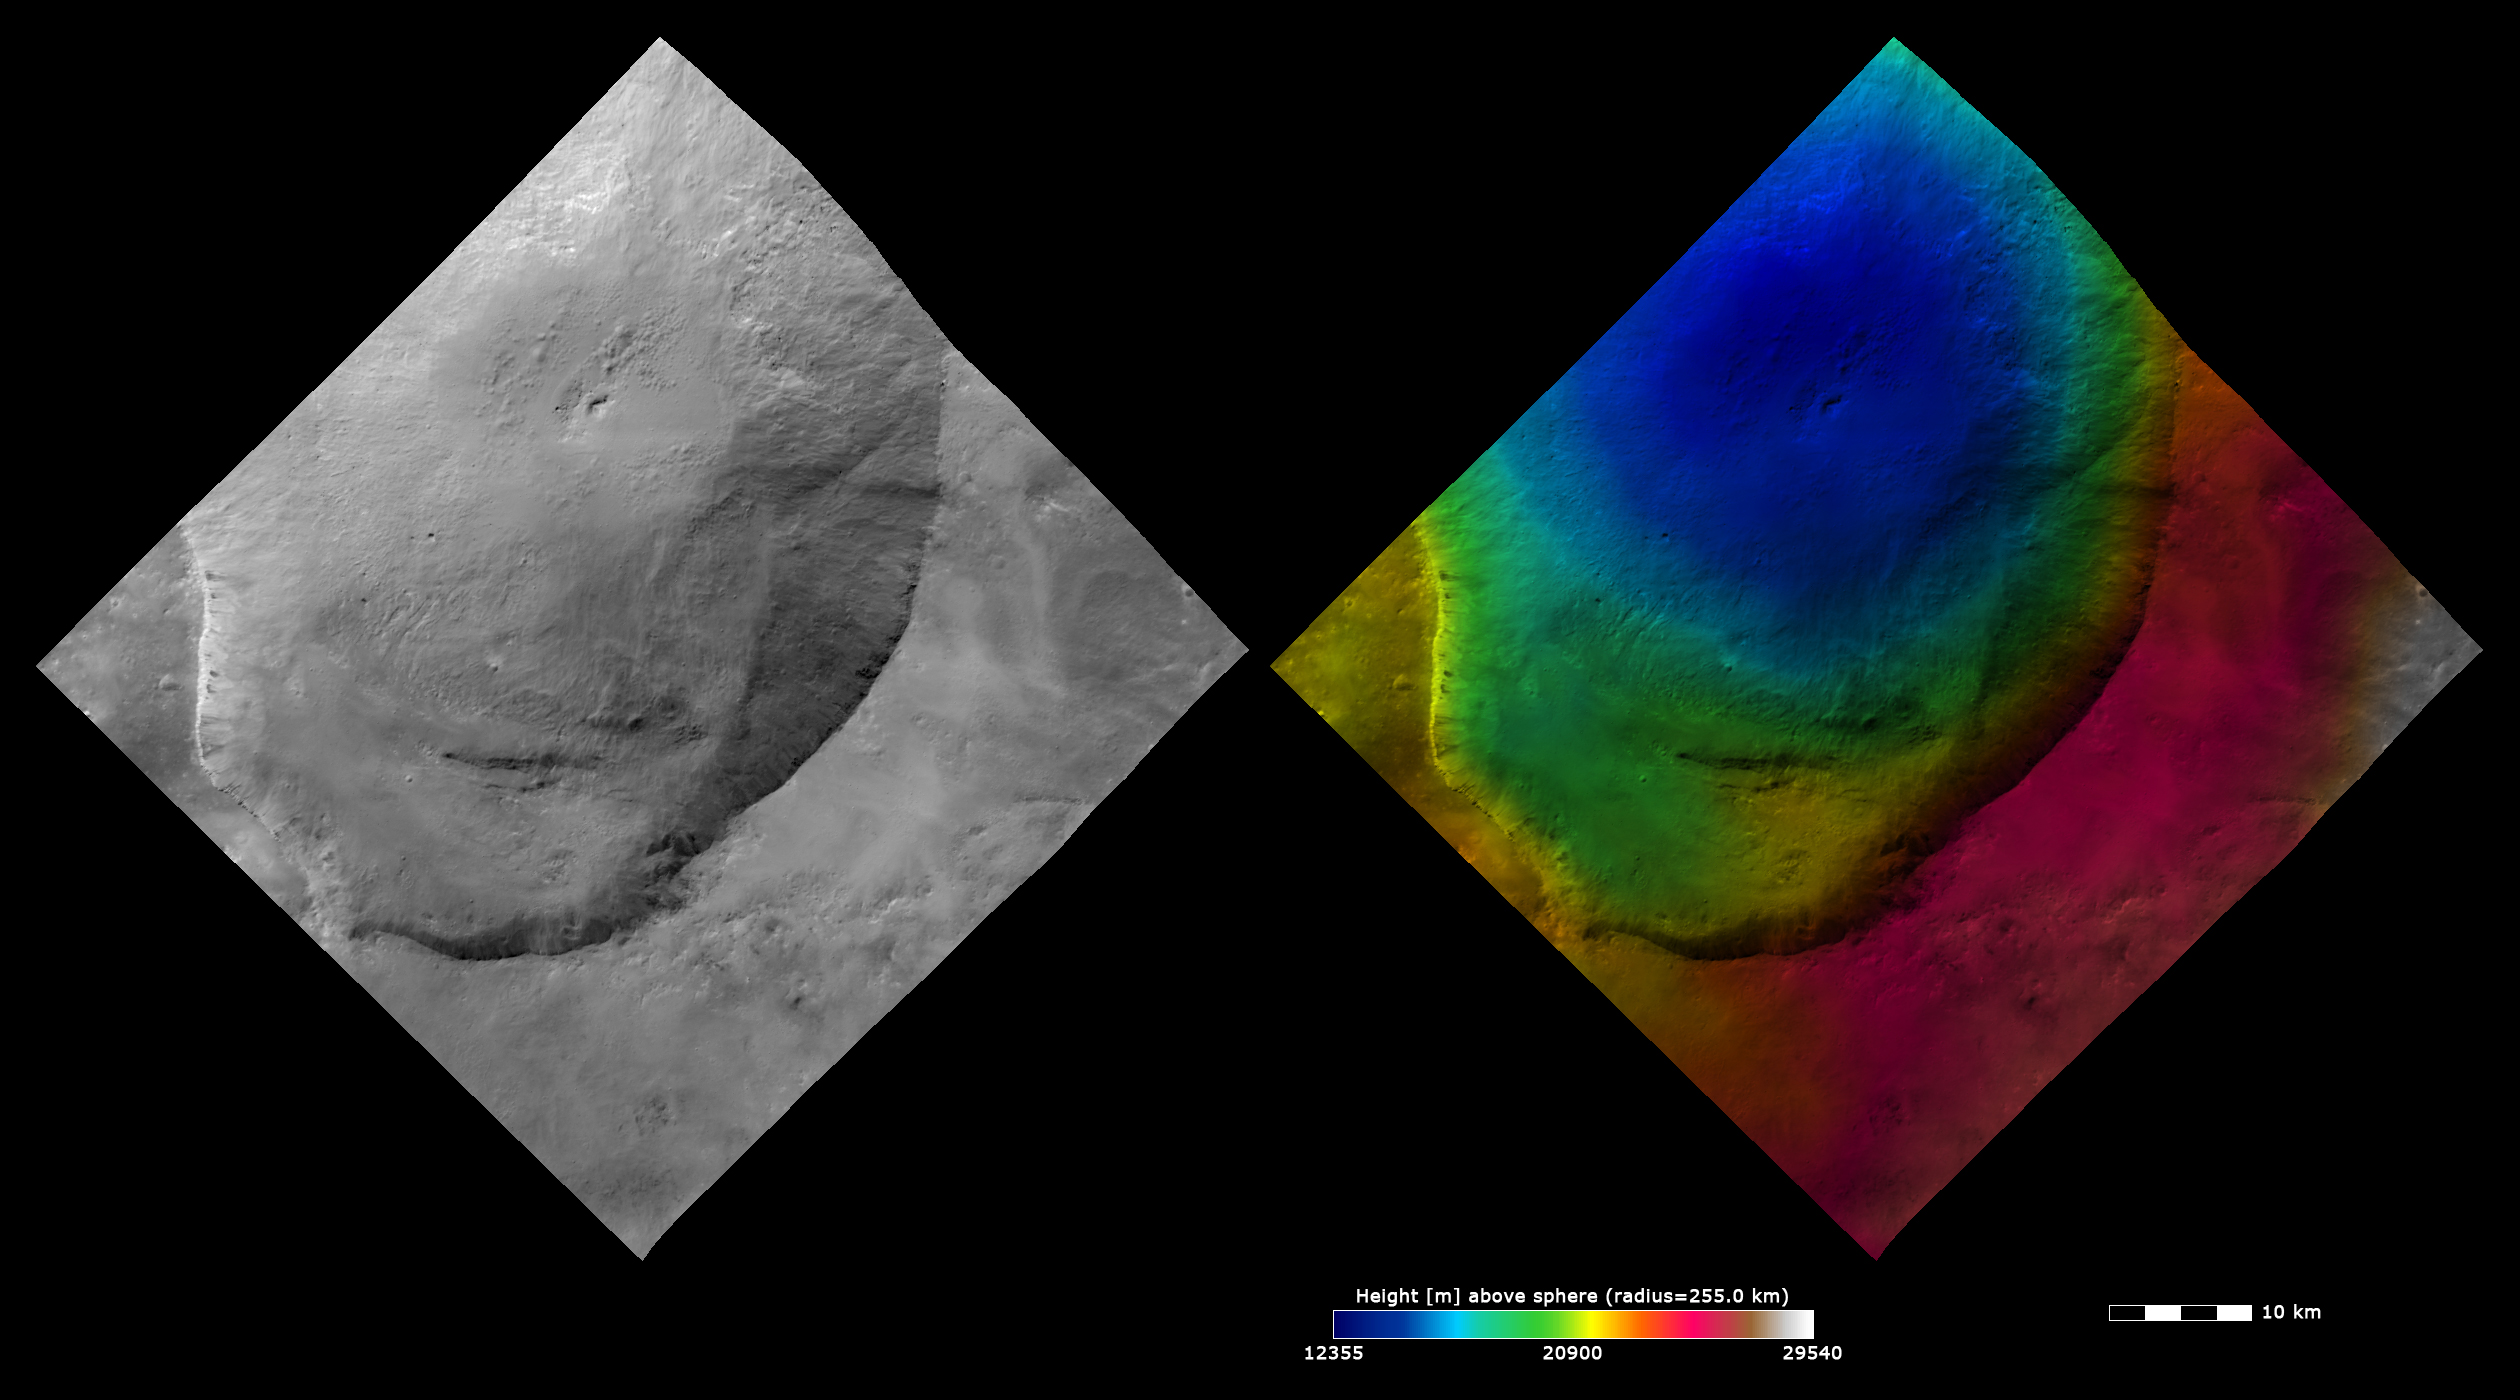

Topography and Albedo Image of Marcia Crater

These Dawn FC (framing camera) images show Marcia crater, after which Marcia quadrangle is named. Marcia crater is the largest and southernmost of the three Vestan craters nicknamed the ‘Snowman.’ The left image is an albedo image, which is taken directly through the clear filter of the FC. Such an image shows the albedo (e.g. brightness/darkness) of the surface. The right image uses the same albedo image as its base but then a color-coded height representation of the topography is overlain onto it. The topography is calculated from a set of images that were observed from different viewing directions, allowing stereo reconstruction. The various colors correspond to the height of the area. The white and red areas on the right of the image are the highest areas and the blue area in the center of Marcia crater is the lowest area. Marcia crater is a fresh crater with an irregularly shaped rim, which is clear in both the albedo and color-coded height images. Dark material cropping out of the rim and slumping into the center of Marcia crater is visible in the albedo image. The right side of Marcia crater has a reasonably steep slope, which is clear in the color-coded height image as the relatively rapid change in colors towards Marcia’s center.

These images are located in Vesta’s Marcia quadrangle and the center latitude and longitude of the image is 5.8°N, 191.3°E. NASA’s Dawn spacecraft obtained this image with its framing camera on October 23rd 2011. This image was taken through the camera’s clear filter. The distance to the surface of Vesta is 700 km and the image has a resolution of about 70 meters per pixel. This image was acquired during the HAMO (High Altitude Mapping Orbit) phase of the mission. The images are lambert-azimuthal map projected.

The Dawn mission to Vesta and Ceres is managed by NASA’s Jet Propulsion Laboratory, a division of the California Institute of Technology in Pasadena, for NASA’s Science Mission Directorate, Washington D.C. UCLA is responsible for overall Dawn mission science. The Dawn framing cameras have been developed and built under the leadership of the Max Planck Institute for Solar System Research, Katlenburg-Lindau, Germany, with significant contributions by DLR German Aerospace Center, Institute of Planetary Research, Berlin, and in coordination with the Institute of Computer and Communication Network Engineering, Braunschweig. The Framing Camera project is funded by the Max Planck Society, DLR, and NASA/JPL.

Credit: NASA/JPL-Caltech/UCLA/MPS/DLR/IDA